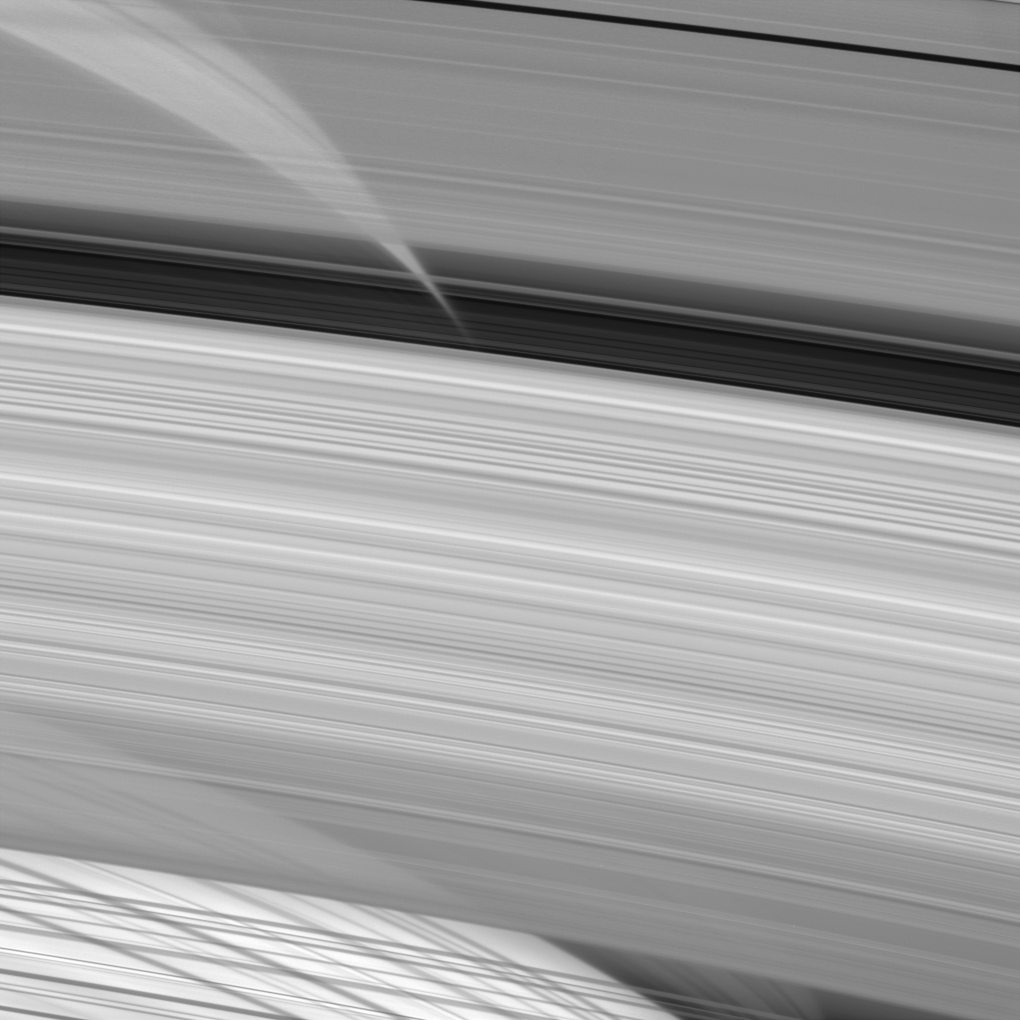

Looking Through the Rings

In this fabulous close-up, Cassini peers directly through regions of the A, B and C rings (from top to bottom here) to glimpse shadows of the very same rings cast upon the planet’s atmosphere. Near the top, shadows cast by ringlets in the Cassini division (center) look almost like a photo negative.

This type of image helps scientists probe the rings’ structure in detail and provides information about the density of their constituent particles.

The image was taken in visible light with the Cassini spacecraft narrow-angle camera on April 26, 2005, at a distance of approximately 2.3 million kilometers (1.4 million miles) from Saturn. The image scale is 14 kilometers (9 miles) per pixel.

The Cassini-Huygens mission is a cooperative project of NASA, the European Space Agency and the Italian Space Agency. The Jet Propulsion Laboratory, a division of the California Institute of Technology in Pasadena, manages the mission for NASA’s Science Mission Directorate, Washington, D.C. The Cassini orbiter and its two onboard cameras were designed, developed and assembled at JPL. The imaging team is based at the Space Science Institute, Boulder, Colo.

Credit: NASA/JPL/Space Science Institute